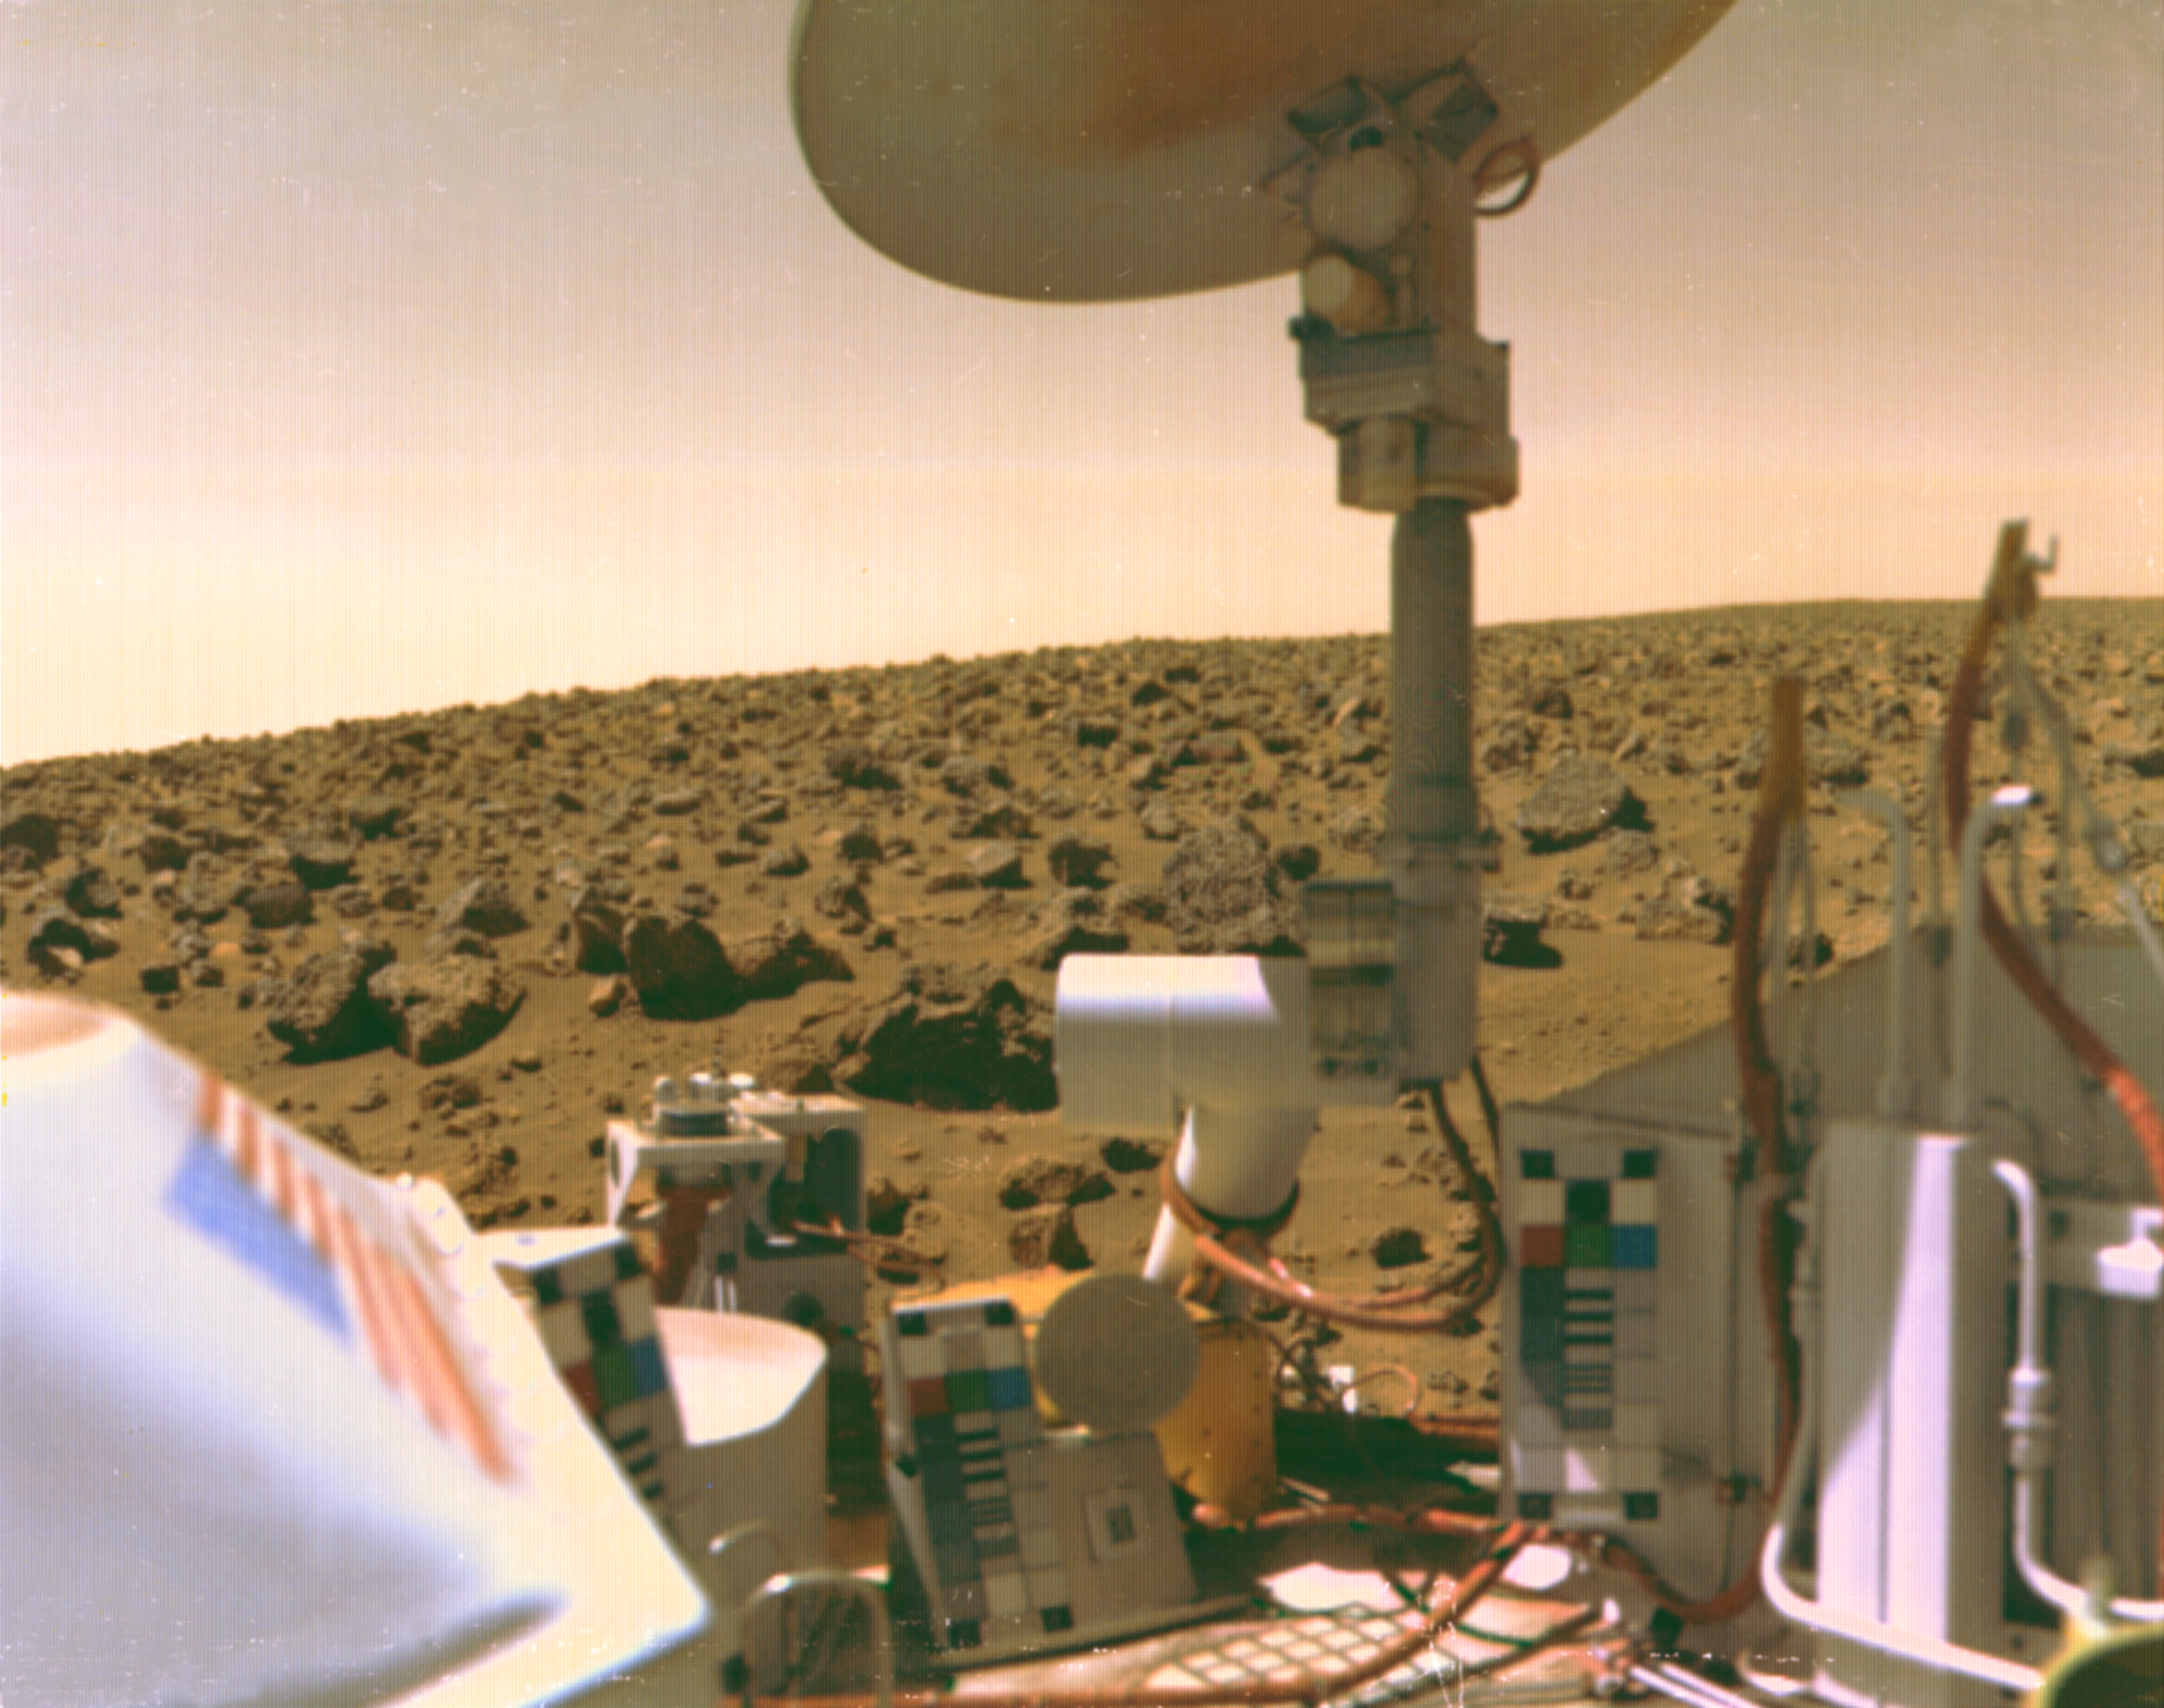

Viking 2 Image of Mars Utopian Plain

The boulder-strewn field of red rocks reaches to the horizon nearly two miles from Viking 2 on Mars’ Utopian Plain. Scientists believe the colors of the Martian surface and sky in this photo represent their true colors. Fine particles of red dust have settled on spacecraft surfaces. The salmon color of the sky is caused by dust particles suspended in the atmosphere. Color calibration charts for the cameras are mounted at three locations on the spacecraft. Note the blue star field and red stripes of the flag. The circular structure at top is the high-gain antenna, pointed toward Earth. Viking 2 landed September 3,1976, some 4600 miles from its twin, Viking 1, which touched down on July 20.

Credit: NASA/JPL